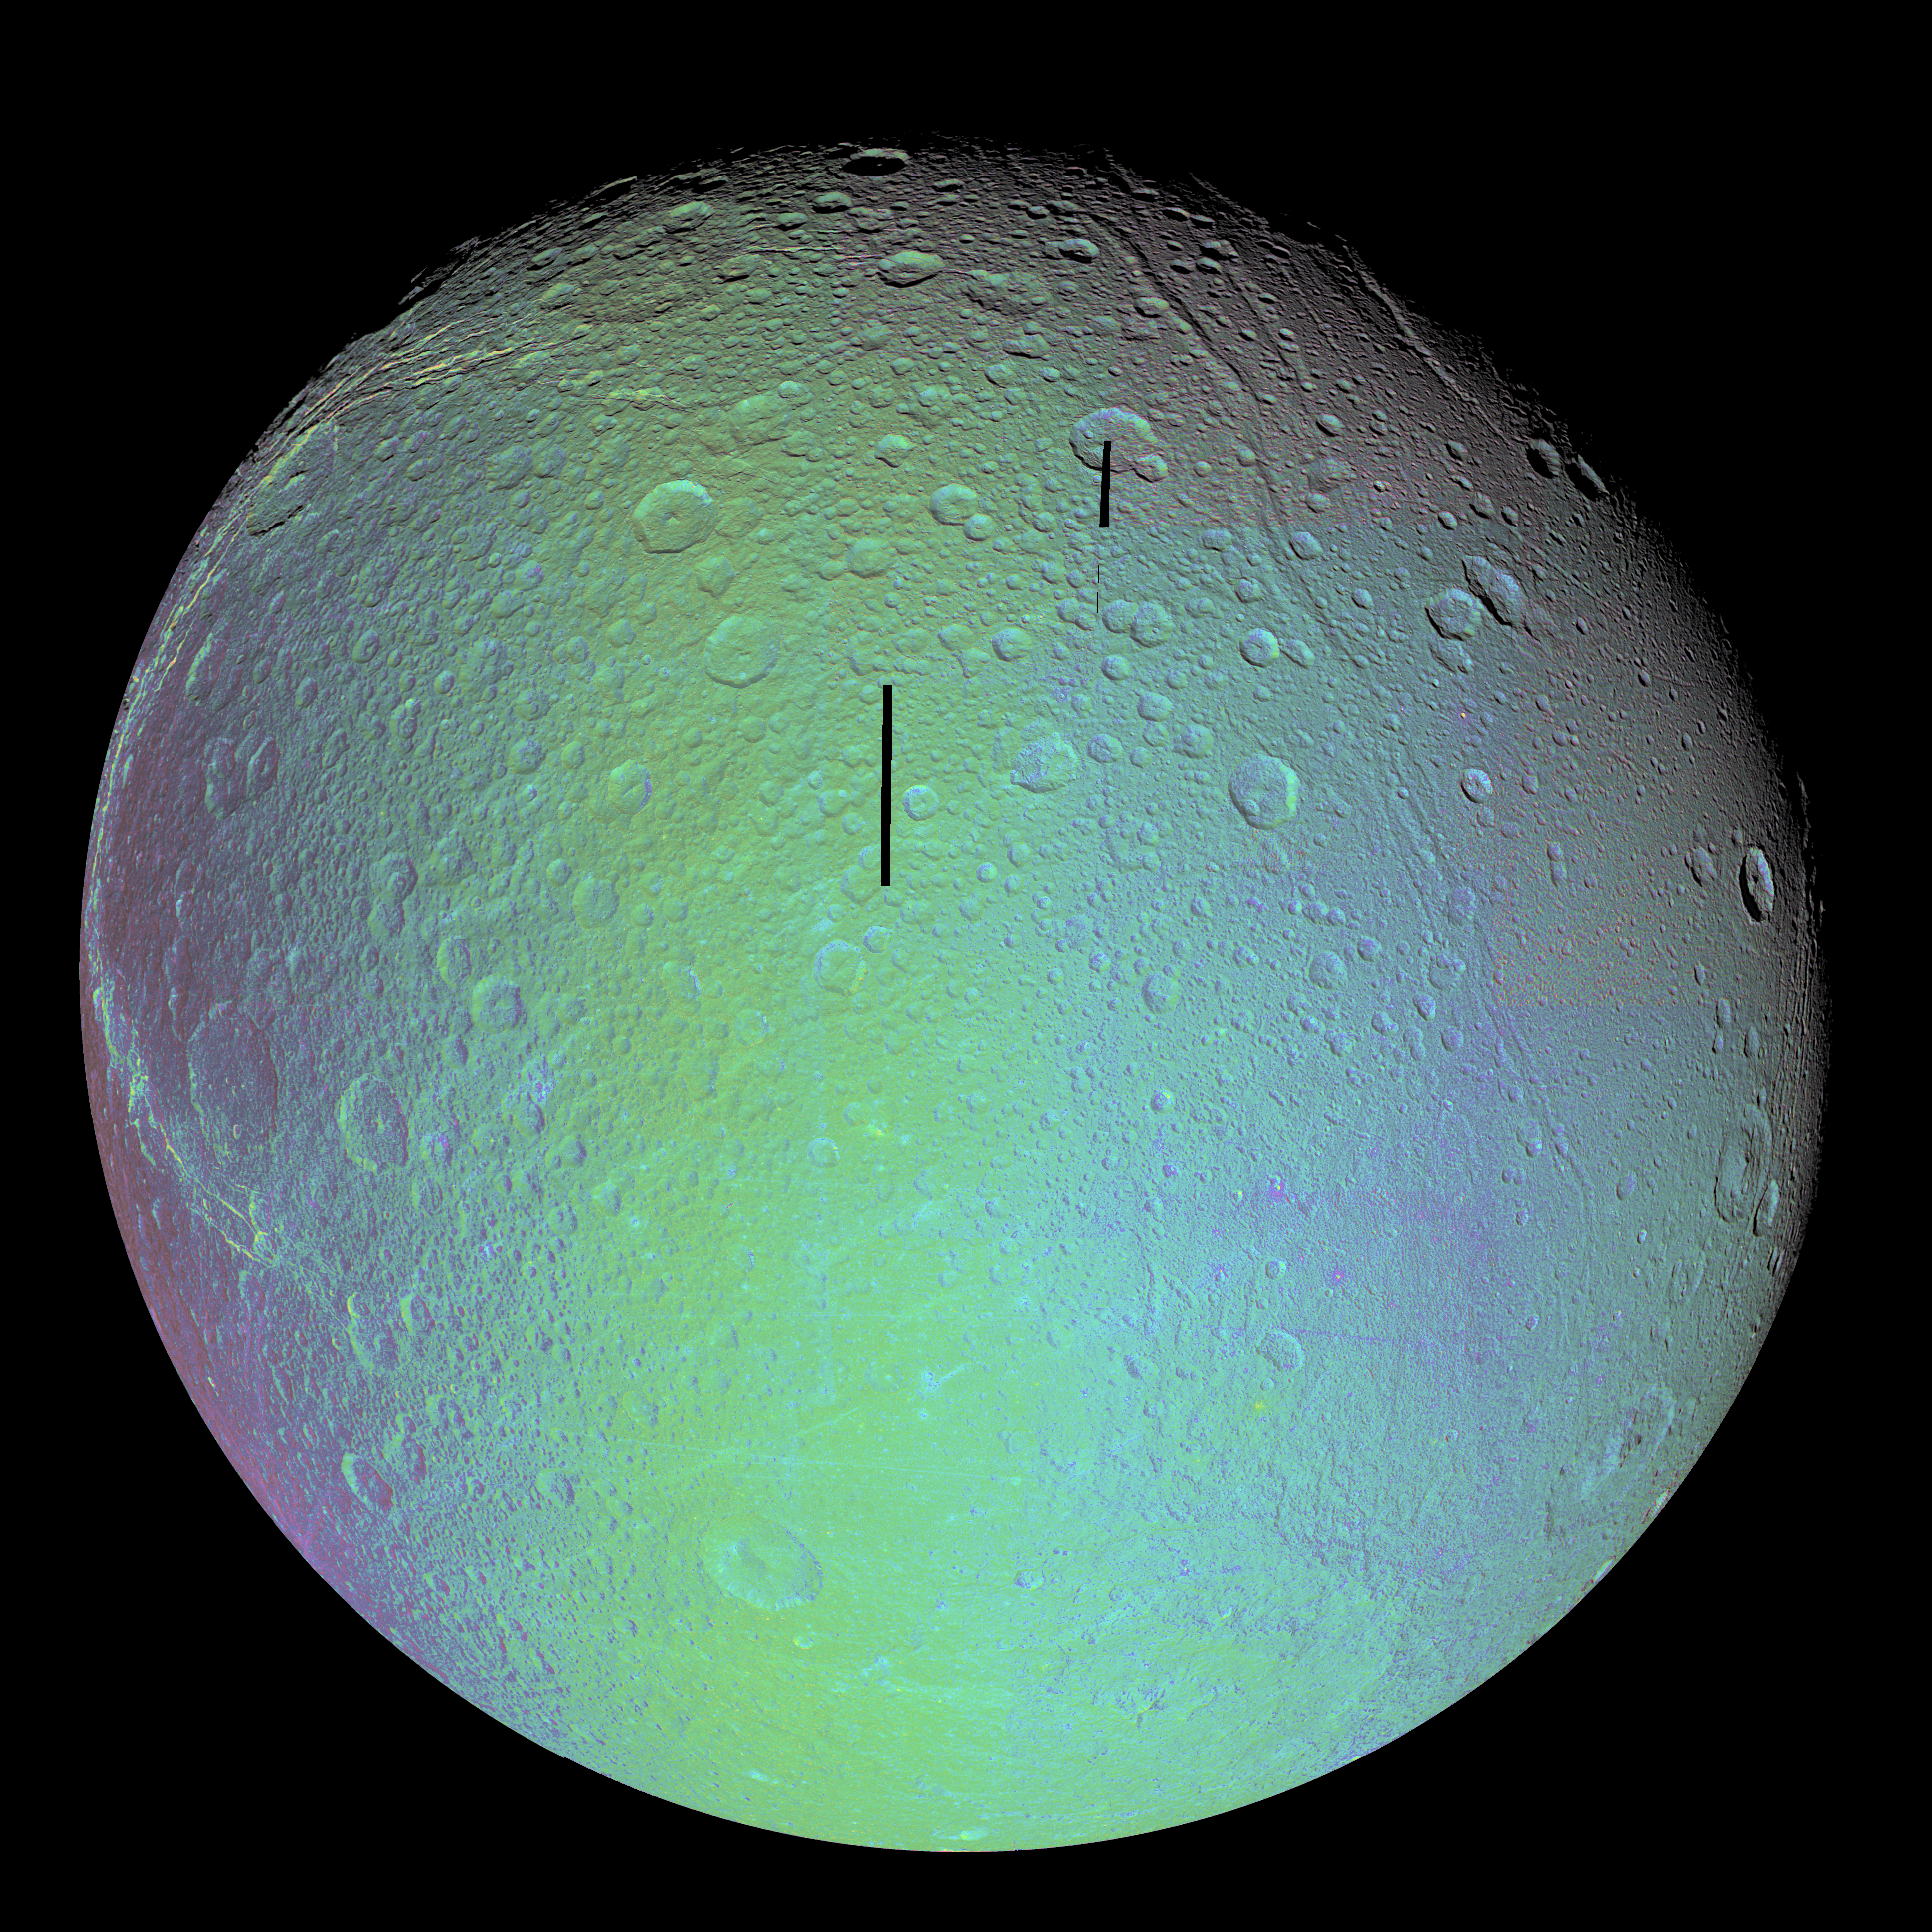

Dione in Full View – False Color

The cratered and cracked disk of Saturn’s moon Dione looms ahead in this mosaic of images taken by Cassini on Oct. 11, 2005, as it neared its close encounter with the icy moon.

In this false-color mosaic, the clear-filter images are overlain by color composited from (compressed) infrared, green and ultraviolet images. The colors have been specially processed to accentuate subtle changes in the spectral properties of Dione’s surface materials.

To create the color view, the color images were combined into a single black and white picture that isolates and maps regional color differences. This “color map” was then superimposed over the clear-filter mosaic. Gaps in the imaging coverage appear black.

Multiple generations of tectonics can be seen in this full-disk view. Near the eastern limb (at the right) are tectonic fractures, which may be similar to the bright, braided canyons that make up Dione’s noted wispy terrain. Some of the bright, wispy markings can be seen at the left.

The softer ridges and troughs at the upper right appear to be about the same age as the cratering seen in that region. These appear to be older than the fracturing seen in the wispy terrain and the fractures seen at the right.

Scientists continue to be intrigued by the strikingly linear features seen crisscrossing the southern latitudes. The fine latitudinal streaks appear to crosscut everything, and appear to be the youngest feature type in this region of Dione.

A large impact basin hugs the south polar region (at the bottom, right of center). Northeast of the basin is a region of terrain that is relatively smooth, compared to the rest of the moon.

This view of Dione is centered on 1.3 degrees south latitude, 167.6 degrees west longitude. For a clear-filter view see PIA07746.

The images in the mosaic were obtained with the Cassini spacecraft narrow-angle camera at distances ranging from of 55,280 to 27,180 kilometers (34,350 to 16,890 miles) from Dione. The full-size versions of the mosaics have an image scale of 316 meters (1,036 feet) per pixel.

The Cassini-Huygens mission is a cooperative project of NASA, the European Space Agency and the Italian Space Agency. The Jet Propulsion Laboratory, a division of the California Institute of Technology in Pasadena, manages the mission for NASA’s Science Mission Directorate, Washington, D.C. The Cassini orbiter and its two onboard cameras were designed, developed and assembled at JPL. The imaging operations center is based at the Space Science Institute in Boulder, Colo.

Credit: NASA/JPL/Space Science Institute